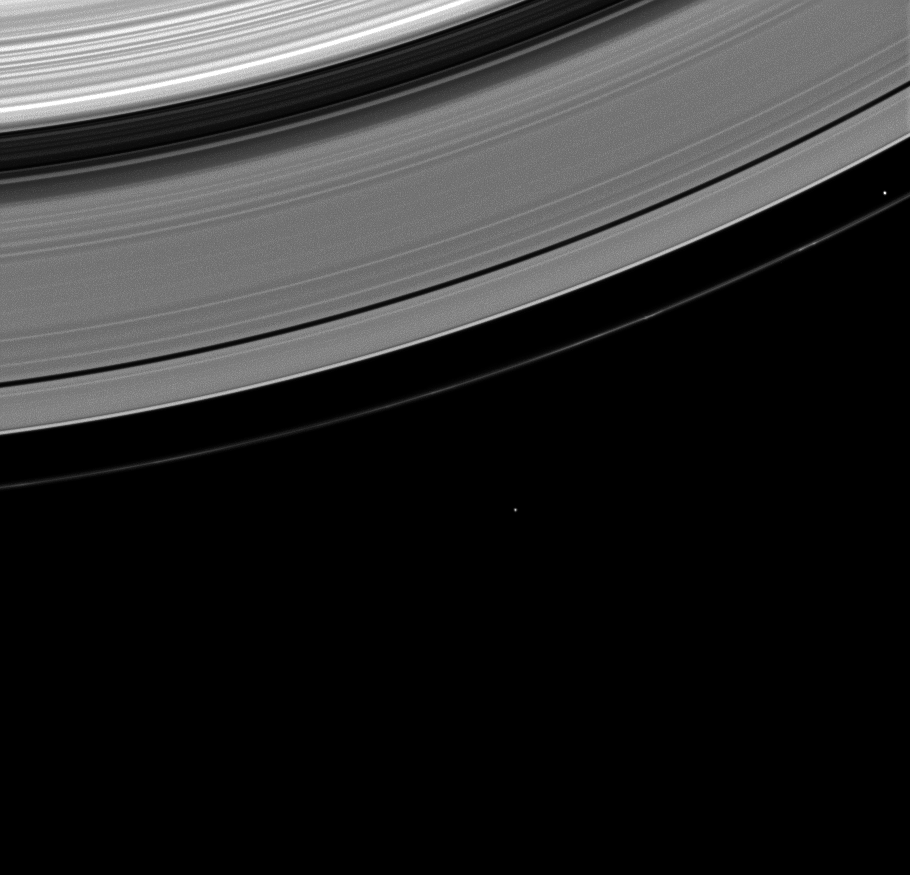

Brotherly Moons

Prometheus and Epimetheus, brothers in Greek mythology, share the stage in this Cassini spacecraft image of the two moons near the outer A ring and faint F ring.

Prometheus—meaning ‘forethought’ in Greek—comes first in this image, tracking ahead in its orbital path. Prometheus (86 kilometers, or 53 miles across) is near the right edge, inside the F ring. The moon Epimetheus—with a name meaning `hindsight’—comes later, trailing in its orbit. Epimetheus (113 kilometers, or 70 miles across) is near the center of the image, outside the F ring.

This view looks toward the sunlit side of the rings from about 64 degrees below the ringplane. The image was taken in visible light with the Cassini spacecraft wide-angle camera on Feb. 15, 2009. The view was obtained at a distance of approximately 971,000 kilometers (603,000 miles) from Epimetheus and at a Sun-Epimetheus-spacecraft, or phase, angle of 109 degrees. Image scale is 58 kilometers (36 miles) per pixel.

The Cassini-Huygens mission is a cooperative project of NASA, the European Space Agency and the Italian Space Agency. The Jet Propulsion Laboratory, a division of the California Institute of Technology in Pasadena, manages the mission for NASA’s Science Mission Directorate, Washington, D.C. The Cassini orbiter and its two onboard cameras were designed, developed and assembled at JPL. The imaging operations center is based at the Space Science Institute in Boulder, Colo.

Credit: NASA/JPL/Space Science Institute